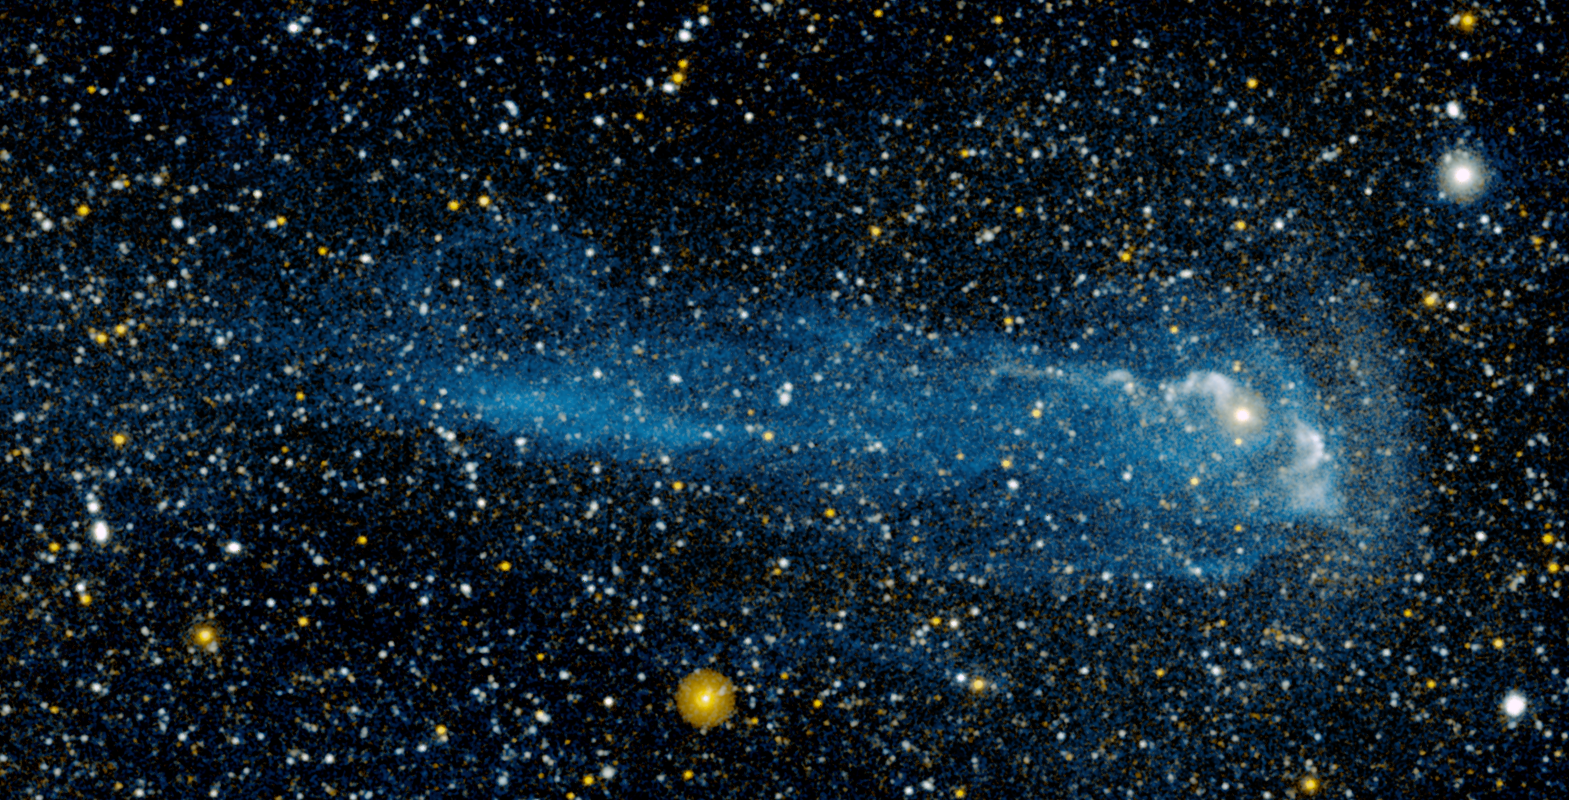

Anatomy of a Shooting Star

Annotated Version

A close-up view of a star racing through space faster than a speeding bullet can be seen in this image from NASA’s Galaxy Evolution Explorer. The star, called Mira (pronounced My-rah), is traveling at 130 kilometers per second, or 291,000 miles per hour. As it hurls along, it sheds material that will be recycled into new stars, planets and possibly even life.

In this image, Mira is moving from left to right. It is visible as the pinkish dot in the bulb shape at right. The yellow dot below is a foreground star. Mira is traveling so fast that it’s creating a bow shock, or build-up of gas, in front of it, as can be seen here at right.

Like a boat traveling through water, a bow shock forms ahead of the star in the direction of its motion. Gas in the bow shock is heated and then mixes with the cool hydrogen gas in the wind that is blowing off Mira. This heated hydrogen gas then flows around behind the star, forming a wake.

Why is the wake of material glowing? When the hydrogen gas is heated, it transitions into a higher-energy state, which then loses energy by emitting ultraviolet light – a process called fluorescence. The Galaxy Evolution Explorer has special instruments that can detect this ultraviolet light.

A similar fluorescence process is responsible for the Northern Lights — a glowing, green aurora that can be seen from northern latitudes. However, in that case nitrogen and oxygen gas are fluorescing with visible light.

Streams and a loop of material can also be seen coming off Mira. Astronomers are still investigating what these streams are, but they suspect that they are denser parts of Mira’s wind perhaps flowing out of the star’s poles.

This image consists of data captured by both the far- and near-ultraviolet detectors on the Galaxy Evolution Explorer between November 18 and December 15, 2006. It has a total exposure time of about 3 hours.

Credit: NASA/JPL-Caltech